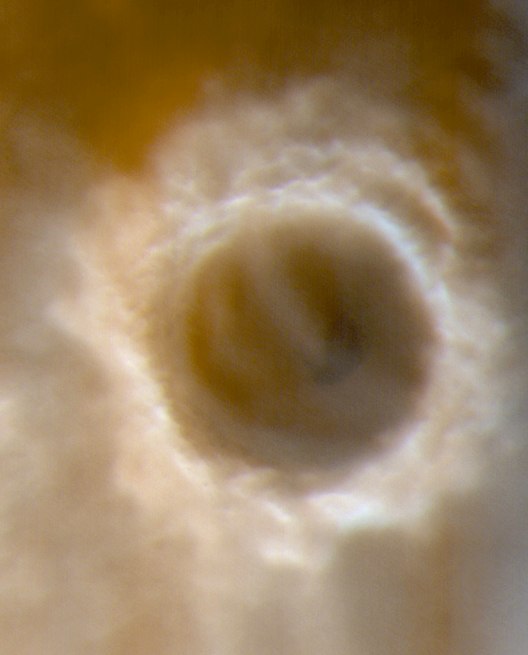

The Frosty Rims of Lomonosov Crater in Winter

It is still winter in the northern hemisphere of Mars. On April 20, 2000, the Mars Orbiter Camera (MOC) onboard Mars Global Surveyor (MGS) captured this view of a chilly Lomonosov Crater. The rims of the crater appear white because they are covered with wintertime frost. A dark patch just right of center on the crater floor is a sand dune field. Both low-lying ground fogs(fuzzy, patchy areas around the lower perimeter of the crater) and higher cloud layers (fuzzy white arcs seen within the crater and towards the upper right) obscure much of the surface. The sun, only 12° above the horizon, bathes the scene in a reddish-brown hue. Lomonosov Crater is about 150 km (93 mi) across and located on the martian northern plains at 64.8° N, 8.8° W. The crater is named for the 18th Century Russian chemist, Mikhail V. Lomonosov (1741-1765). Spring will arrive in the martian northern hemisphere around June 1, 2000, and summer will come in December 2000. Sunlight illuminates this scene from the lower left.

Credit: NASA/JPL/MSSS